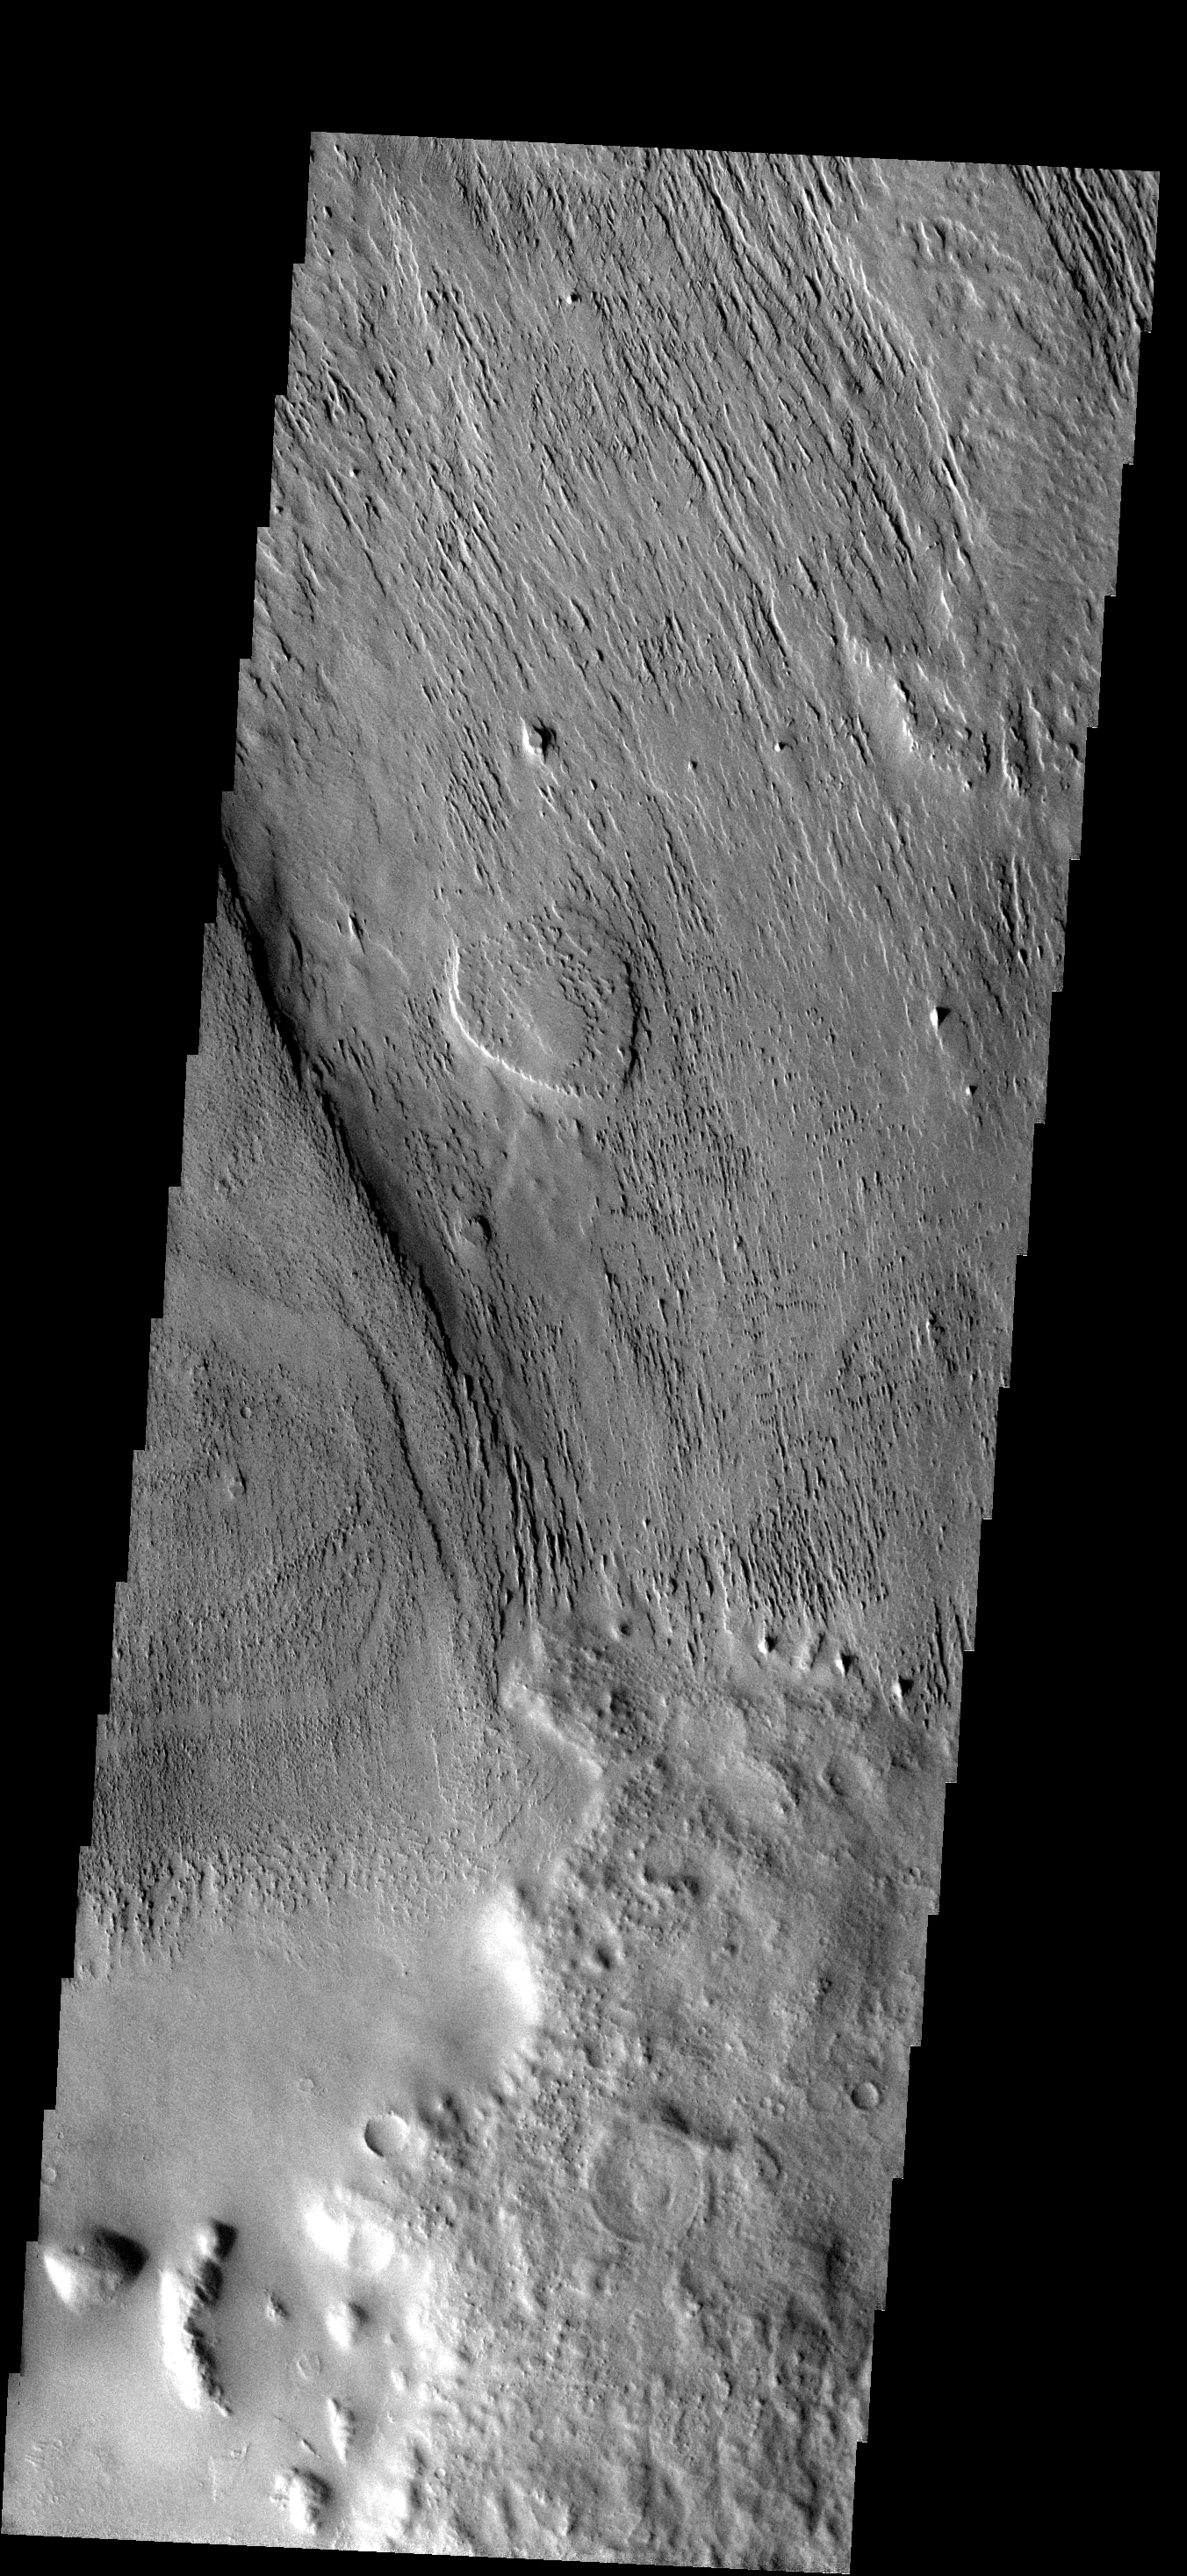

Wind Erosion

Any place that wind blows over poorly consolidated material erosion will occur. This image shows erosion and the removal of material in a region just southeast of Apollineris Patera. The material may be volcanic ash from the nearby patera.

Image information: VIS instrument. Latitude -11.4N, Longitude 178.9E. 17 meter/pixel resolution.

Please see the THEMIS Data Citation Note for details on crediting THEMIS images.

Note: this THEMIS visual image has not been radiometrically nor geometrically calibrated for this preliminary release. An empirical correction has been performed to remove instrumental effects. A linear shift has been applied in the cross-track and down-track direction to approximate spacecraft and planetary motion. Fully calibrated and geometrically projected images will be released through the Planetary Data System in accordance with Project policies at a later time.

NASA’s Jet Propulsion Laboratory manages the 2001 Mars Odyssey mission for NASA’s Office of Space Science, Washington, D.C. The Thermal Emission Imaging System (THEMIS) was developed by Arizona State University, Tempe, in collaboration with Raytheon Santa Barbara Remote Sensing. The THEMIS investigation is led by Dr. Philip Christensen at Arizona State University. Lockheed Martin Astronautics, Denver, is the prime contractor for the Odyssey project, and developed and built the orbiter. Mission operations are conducted jointly from Lockheed Martin and from JPL, a division of the California Institute of Technology in Pasadena.

Credit: NASA/JPL/ASU